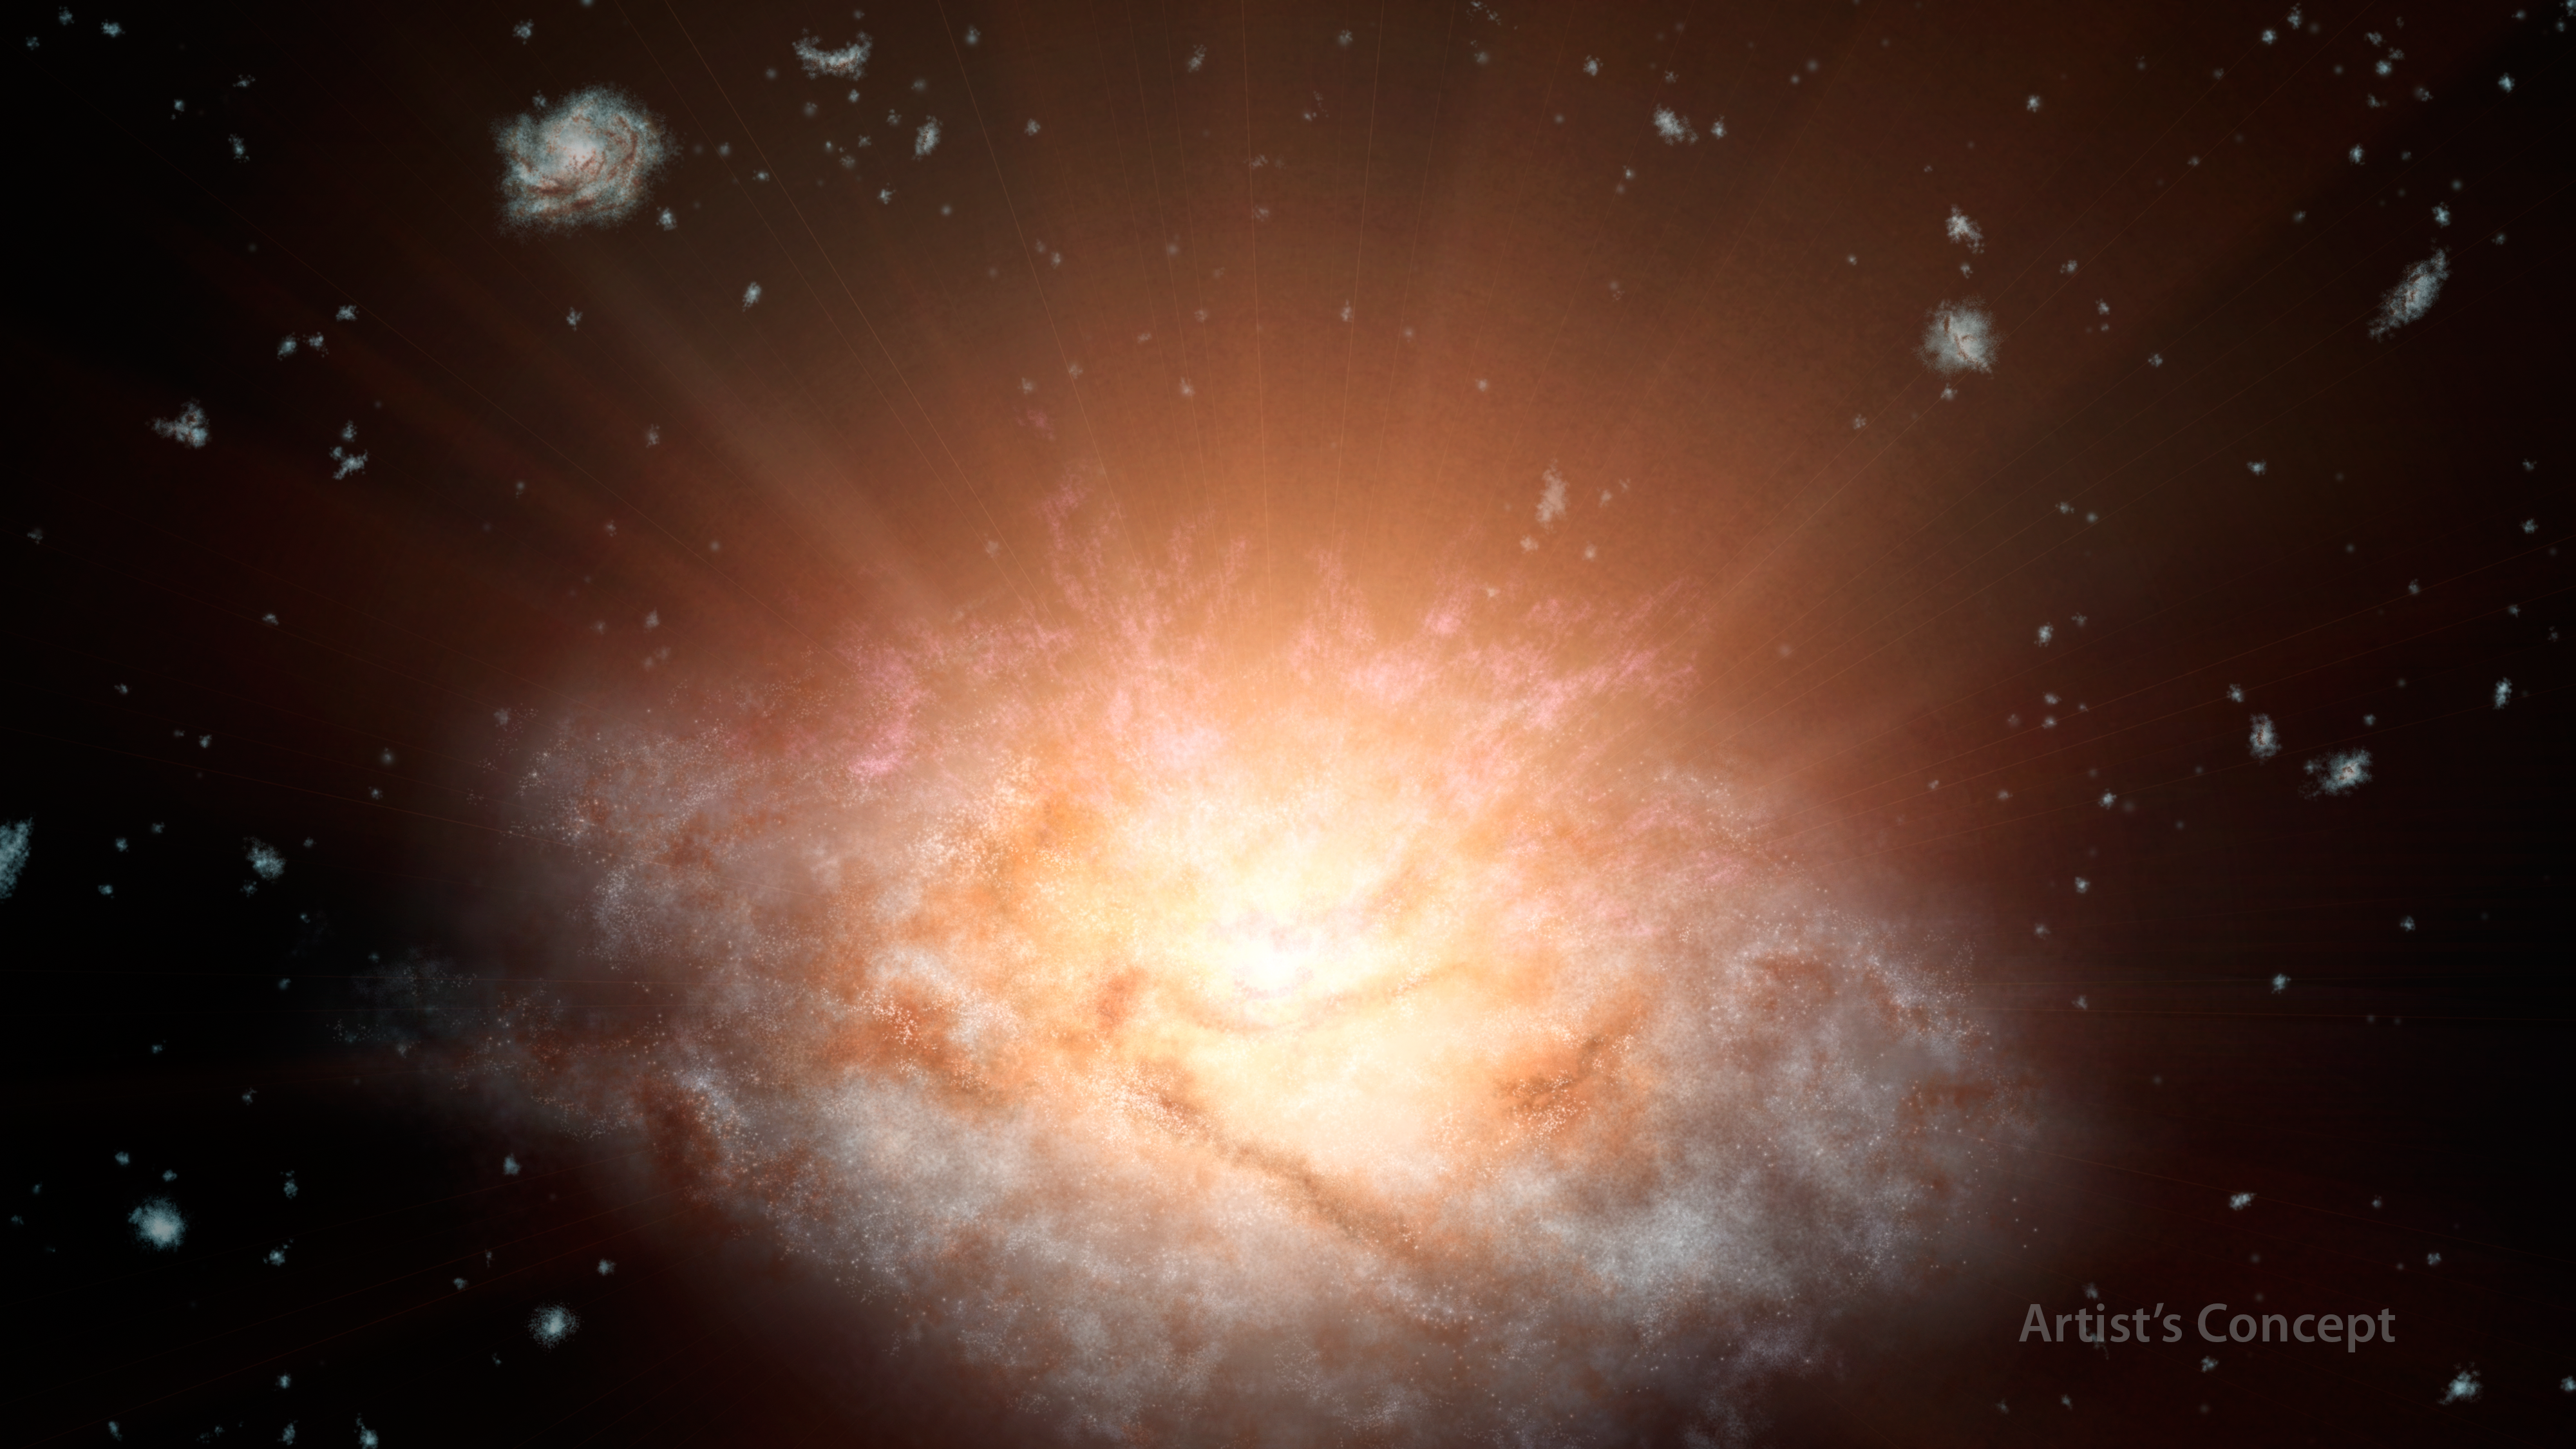

Dusty ‘Sunrise’ at Core of Galaxy (Artist’s Concept)

Figure 1

This artist’s concept depicts the current record holder for the most luminous galaxy in the universe. The galaxy, named WISE J224607.57-052635.0, is erupting with light equal to more than 300 trillion suns. It was discovered by NASA’s Wide-Field Infrared Survey Explorer, or WISE. The galaxy is smaller than the Milky Way, yet puts out 10,000 times more energy.

Scientists think that a supermassive black hole at the center of this dusty galaxy is busily consuming gaseous material in a colossal growth spurt. As the gas is dragged toward the black hole, it heats up and blasts out visible, ultraviolet and X-ray light. The dust swaddling the galaxy absorbs this light and heats up, radiating longer-wavelength, infrared light. The dust also blocks our view of shorter, visible-light wavelengths, while letting longer-wavelengths through. This is similar to what happens when sunlight streams through our dusty atmosphere, producing a brilliant red sunrise.

In fact, more than 99 percent of the light escaping from this dusty galaxy is infrared. As a result, it is much harder to see with optical telescopes.

Because light from the galaxy hosting the black hole has traveled 12.5 billion years to reach us, astronomers are seeing the object as it was in the distant past. During this epoch, galaxies would have been more than five times closer together than they are now, as illustrated in the background of the artist’s concept. This is due to the expansion of space — space itself and the galaxies in it are stretching apart from each other at ever-increasing speeds.

JPL manages and operates WISE for NASA’s Science Mission Directorate in Washington. The spacecraft was put into hibernation mode in 2011, after it scanned the entire sky twice, thereby completing its main objectives. In September 2013, WISE was reactivated, renamed NEOWISE and assigned a new mission to assist NASA’s efforts to identify potentially hazardous near-Earth objects.

Credit: NASA/JPL-Caltech